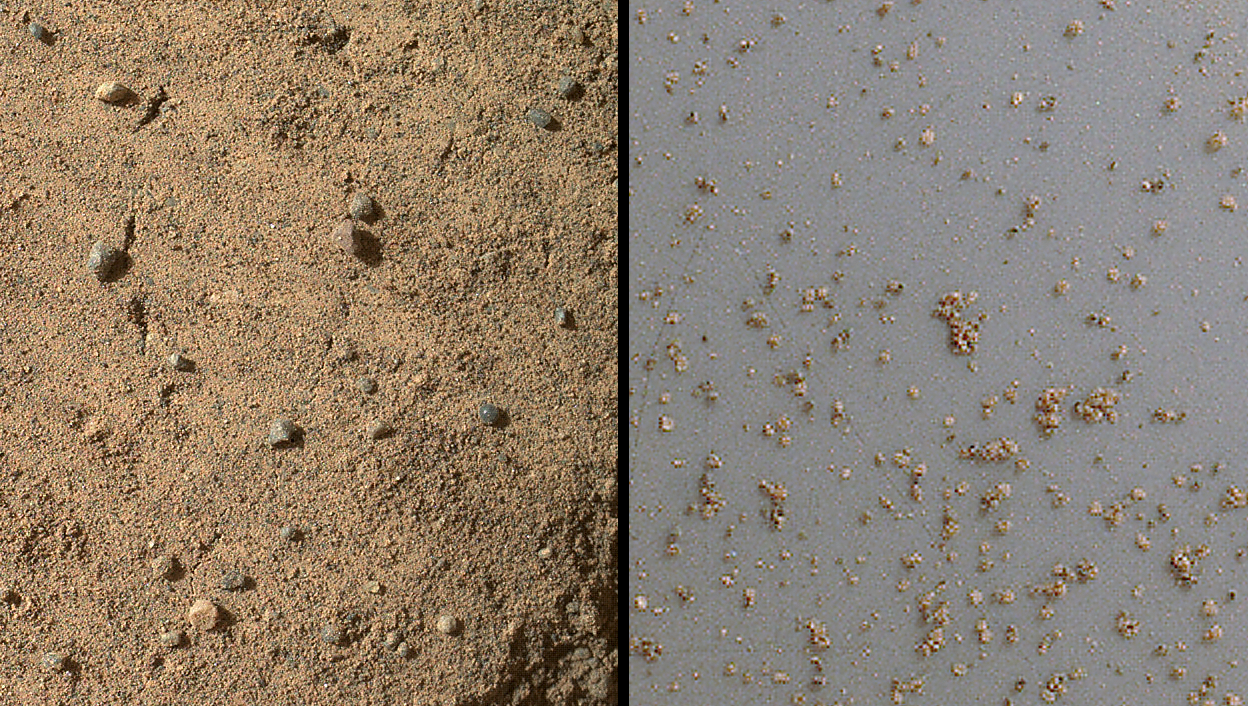

Windblown Sand from the ‘Rocknest’ Drift

Annotated Image

The Mars Hand Lens Imager (MAHLI) on NASA’s Mars rover Curiosity acquired close-up views of sands in the “Rocknest” wind drift to document the nature of the material that the rover scooped, sieved and delivered to the Chemistry and Mineralogy Experiment (CheMin) and the Sample Analysis at Mars (SAM) in October and November 2012.

The picture on the left, acquired on the 58th Martian day or sol of the mission (Oct. 4, 2012), covers an area of about 0.75 by 0.87 inches (1.9 by 2.2 centimeters) and shows some of the variety of coarse sand grains observed on a portion of the Rocknest wind drift that was flattened by the left front rover wheel. Though Mars is thought of as the Red Planet, the sands of Mars are not necessarily red. This one small area shows clear, translucent grains, gray sand and white sand, in addition to two blue-gray glassy spheres and a glassy ellipsoid. The spherical and ellipsoidal grains were likely formed from molten droplets that cooled above the Martian surface to form glass, either during an explosive volcanic eruption or an impact cratering event. Similar grains are found in association with impacts on Earth and explosive volcanoes on the moon. The larger glassy sphere is 0.026 inches (655 micrometers) in diameter.

The picture on the right, acquired on Sol 73 (Oct. 20, 2012), shows a magnified view of the fraction of smaller sand grains examined by Curiosity. These are grains that were collected in the rover’s third scoop. They were passed through a sieving system in the Collection and Handling for In-Situ Martian Rock Analysis (CHIMRA) tool on the rover’s turret; only grains smaller than 0.006 inches (150 micrometers) passed through the sieves. In this image, the sieved grains are viewed on Curiosity’s approximately 2.9-inch-diameter (about 7.5-centimeter-diameter) observation tray; the image shown here covers a much smaller part of the tray, just 0.26 by 0.30 inches (6.5 by 7.6 millimeters). Many of these fine sand grains are angular pieces of crystalline minerals, ideally suited for analysis by the Chemistry and Mineralogy Experiment (CheMin).

JPL manages the Mars Science Laboratory/Curiosity for NASA’s Science Mission Directorate in Washington. The rover was designed, developed and assembled at JPL, a division of the California Institute of Technology in Pasadena.

Credit: NASA/JPL-Caltech/MSSS